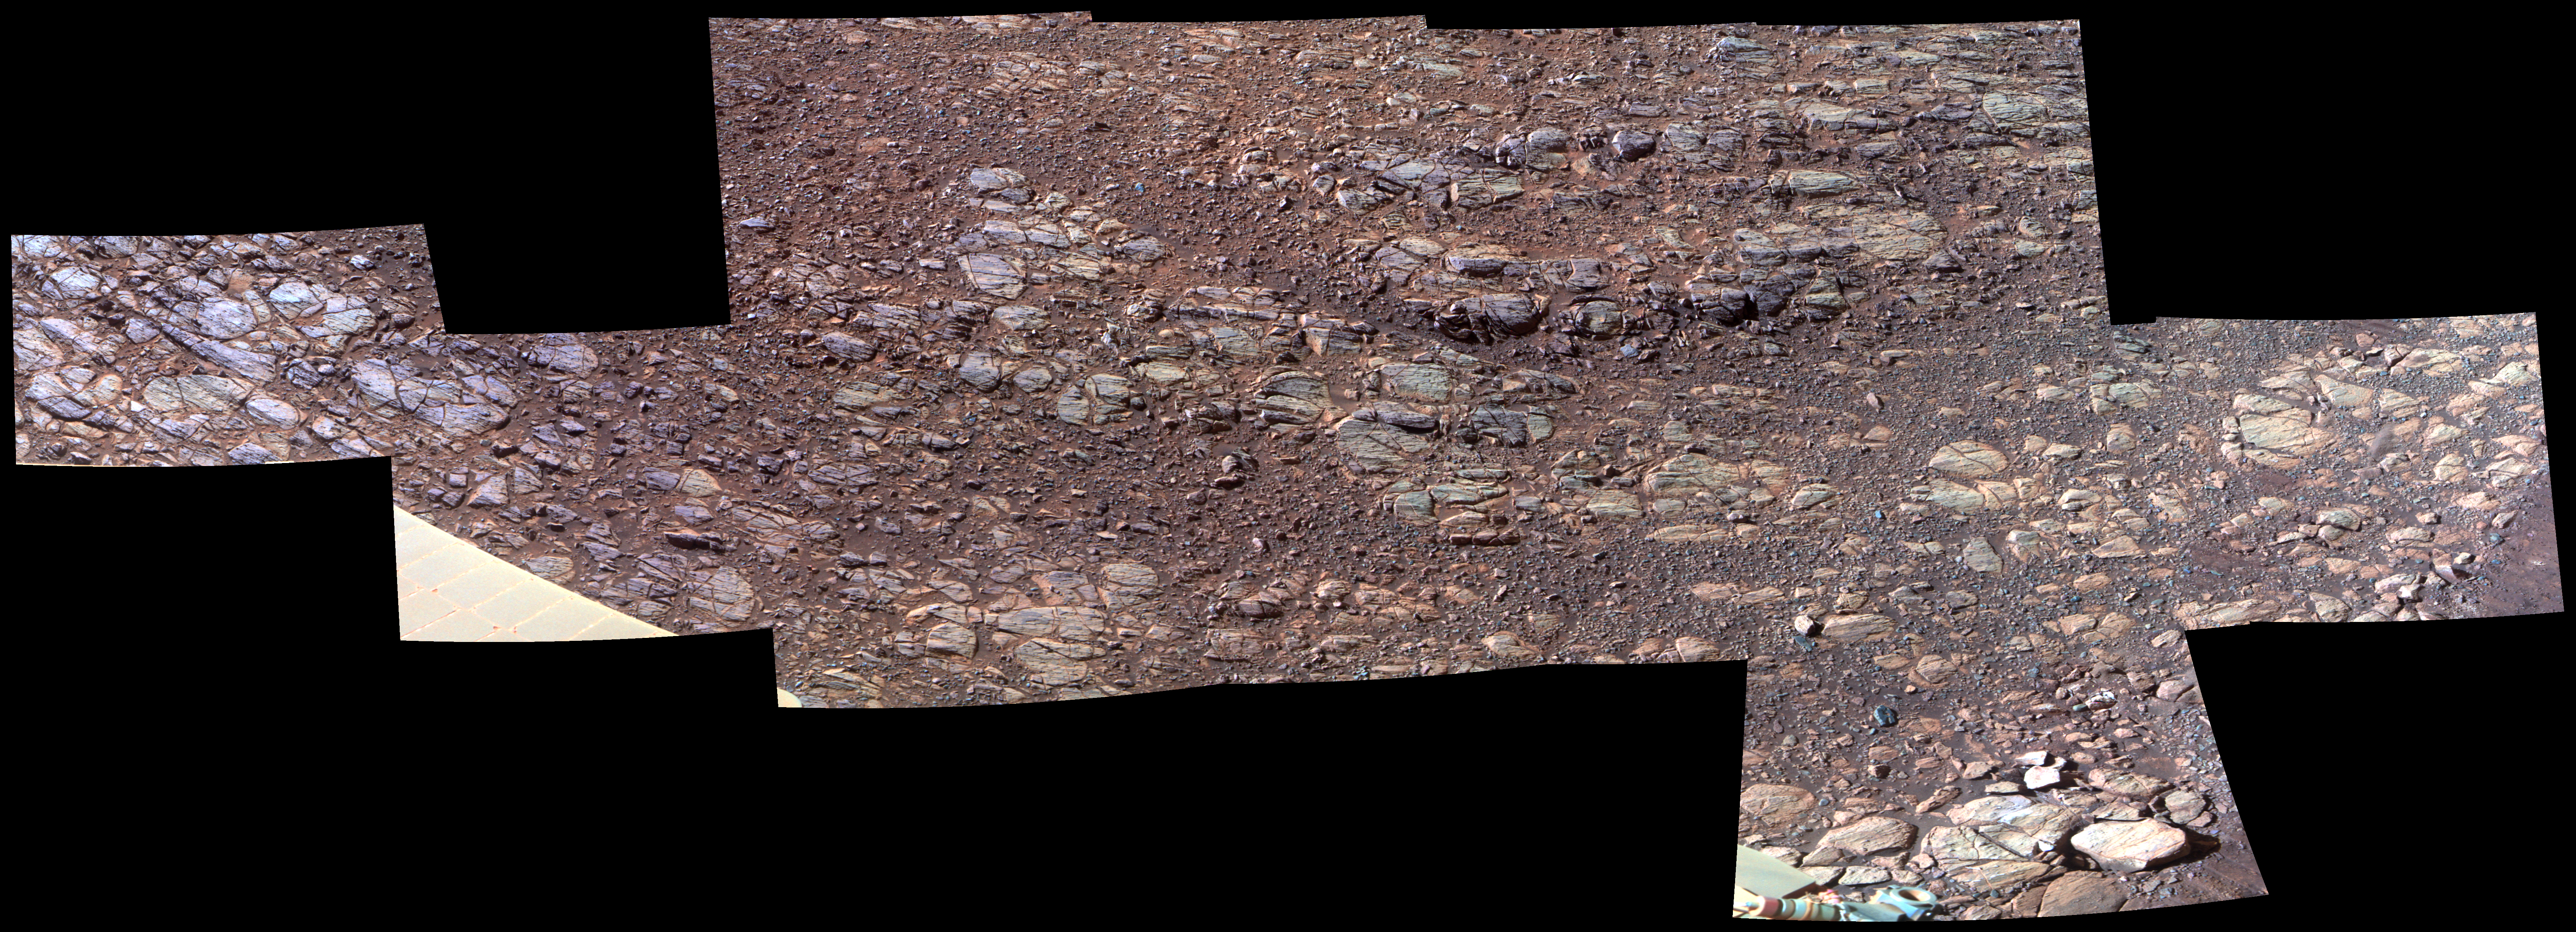

Wind’s Marks in “Perseverance Valley” (Enhanced Color)

This patch of rocky Martian ground on the floor of “Perseverance Valley” on the inner slope of the western rim of Endurance Crater slopes steeply downhill from left to right. Some textures seen here, including striations just above and parallel to the edge of a solar panel at far left, may be due to abrasion by wind-driven sand. Researchers interpret them as possible signs of past winds blowing from right to left, up and out of the crater, which currently hosts sand dunes on its central floor.

The view spans about 11.5 feet (3.5 meters) from left to right and is presented in enhanced color to make differences in surface materials easier to see. The Panoramic Camera (Pancam) on NASA’s Mars Exploration Rover Opportunity took the component images of this scene during the period Oct. 13 through Oct. 20, 2017, corresponding to sols (Martian days) 4878 through 4884 of the rover’s work on Mars.

Opportunity entered the upper end of Perseverance Valley in July 2017 for several months of investigating how it formed. The valley is a system of shallow troughs extending about the length of two football fields down the crater rim’s steep inner slope. Endurance Crater is about 14 miles (22 kilometers) in diameter. Opportunity has been exploring features on its western rim since 2011, after investigating a series of smaller craters beginning with the one it landed in on Jan. 25, 2004, Universal Time (Jan. 24, PST).

The origin of Perseverance Valley is unknown, but some observed features suggest that water might have played a role in the past. Opportunity is descending the steep valley, making observations along the way that could help illuminate the origin of this feature.

The bedrock target area in this view is called “La Bajada.” The image combines exposures taken through three Pancam filters, centered at wavelengths of 753 nanometers (near-infrared), 535 nanometers (green) and 432 nanometers (violet).

NASA’s Jet Propulsion Laboratory, a division of the California Institute of Technology in Pasadena, manages the Mars Exploration Rover Project for NASA’s Science Mission Directorate, Washington.

Credit: NASA/JPL-Caltech/Cornell Univ./Arizona State Univ.